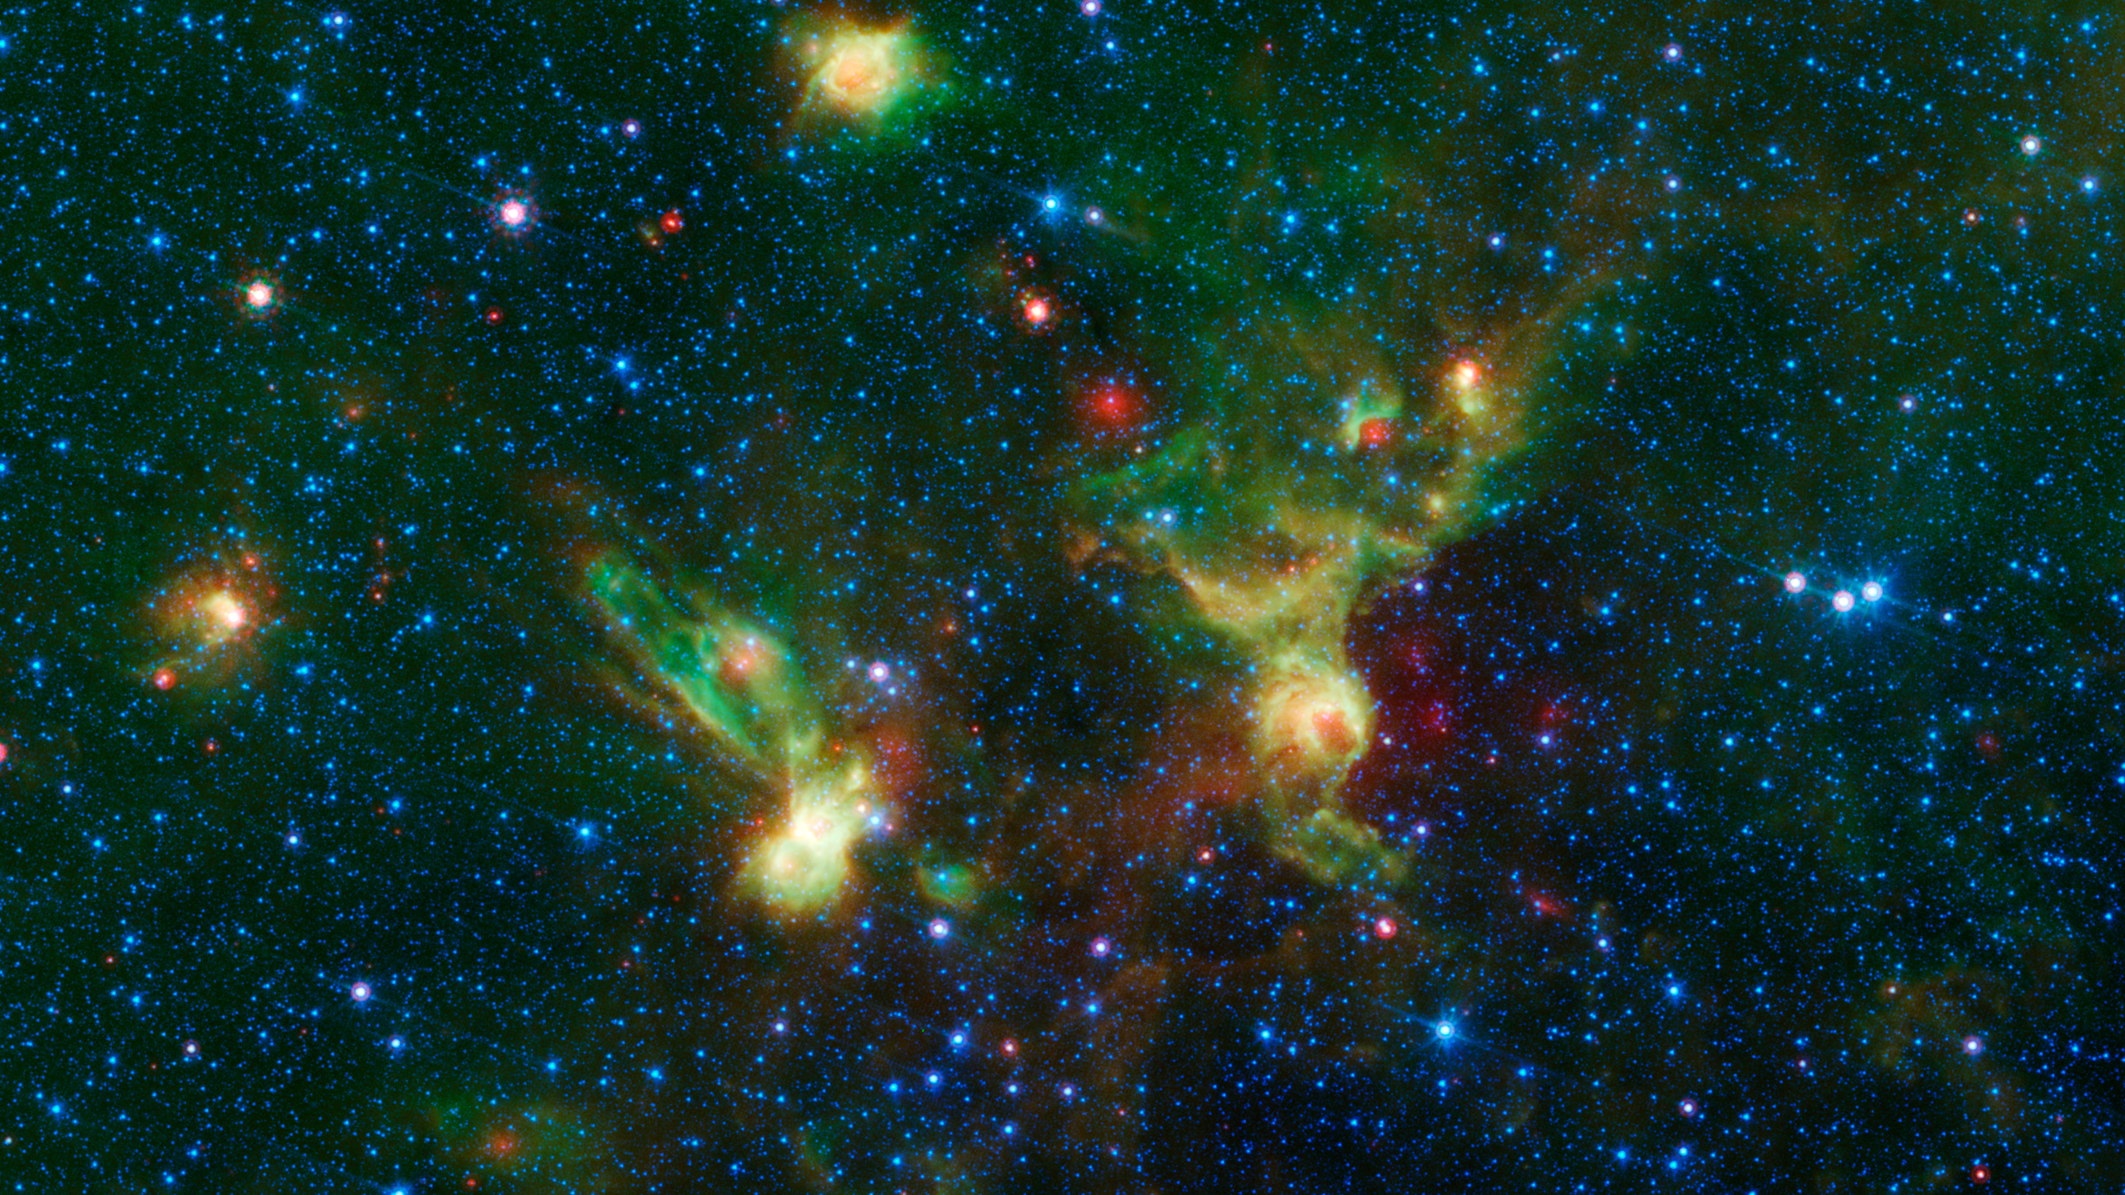

'Enterprise' Nebulae Seen by Spitzer

Just in time for the 50th anniversary of the TV series "Star Trek," which first aired September 8th,1966, a new infrared image from NASA's Spitzer Space Telescope may remind fans of the historic show.

Since ancient times, people have imagined familiar objects when gazing at the heavens. There are many examples of this phenomenon, known as pareidolia, including the constellations and the well-known nebulae named Ant, Stingray and Hourglass.

On the right of the image, with a little scrutiny, you may see hints of the saucer and hull of the original USS Enterprise, captained by James T. Kirk, as if it were emerging from a dark nebula. To the left, its "Next Generation" successor, Jean-Luc Picard's Enterprise-D, flies off in the opposite direction.

Astronomically speaking, the region pictured in the image falls within the disk of our Milky Way galaxy and displays two regions of star formation hidden behind a haze of dust when viewed in visible light. Spitzer's ability to peer deeper into dust clouds has revealed a myriad of stellar birthplaces like these, which are officially known only by their catalog numbers, IRAS 19340+2016 and IRAS 19343+2026.

Trekkies, however, may prefer using the more familiar designations NCC-1701 and NCC-1701-D. Fifty years after its inception, Star Trek still inspires fans and astronomers alike to boldly explore where no one has gone before.

This image was assembled using data from Spitzer's biggest surveys of the Milky Way, called GLIMPSE and MIPSGAL. Light with a wavelength of 3.5 microns is shown in blue, 8.0 microns in green, and 24 microns in red. The green colors highlight organic molecules in the dust clouds, illuminated by starlight. Red colors are related to thermal radiation emitted from the very hottest areas of dust.

Credit: NASA/JPL-Caltech